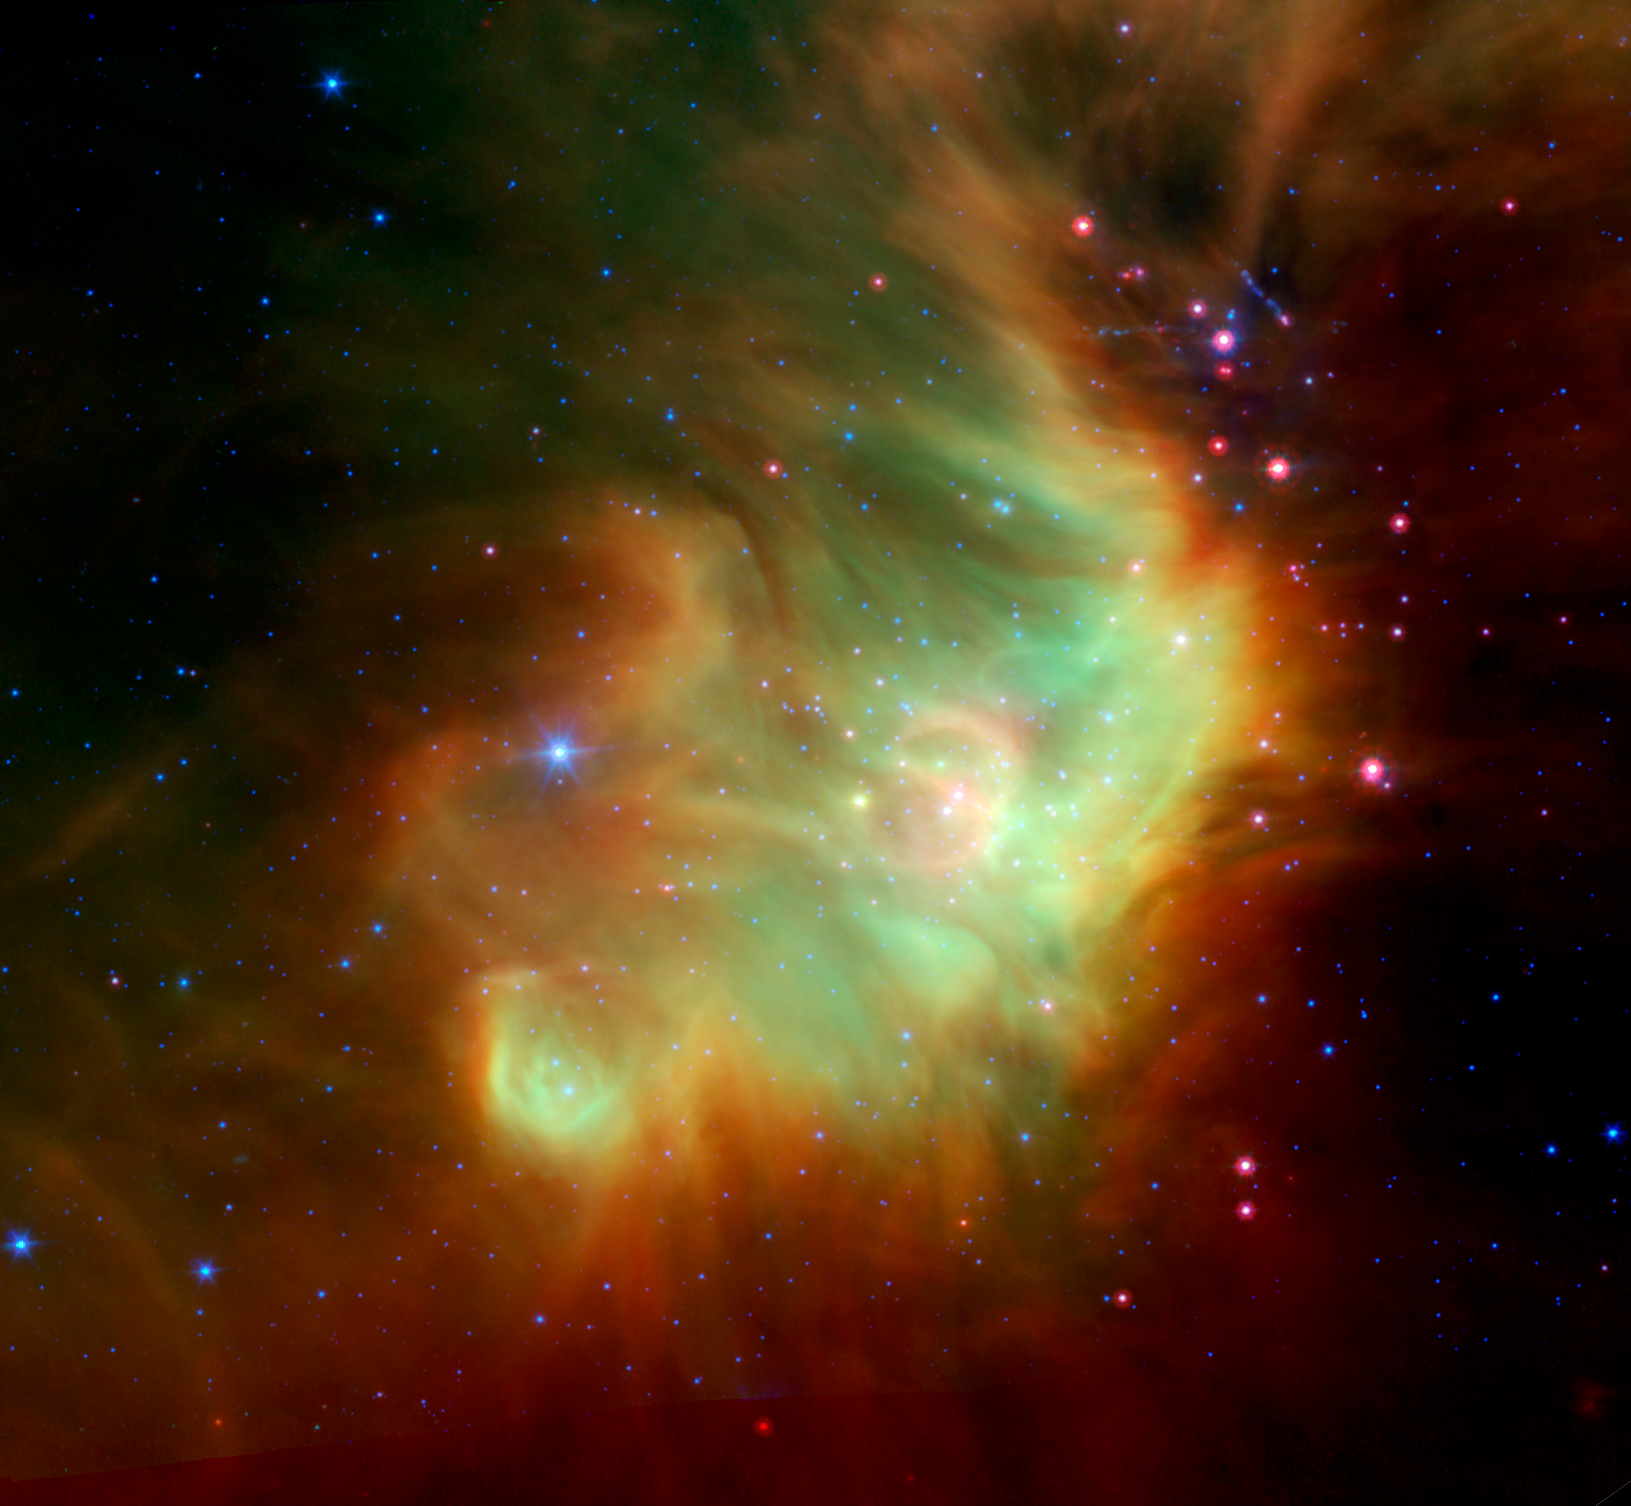

Perseus' Stellar Neighbors

Baby stars are forming near the eastern rim of the cosmic cloud Perseus, in this infrared image from NASA's Spitzer Space Telescope.

The baby stars are approximately three million years old and are shown as reddish-pink dots to the right of the image. The pinkish color indicates that these infant stars are still shrouded by the cosmic dust and gas that collapsed to form them. These stars are part of the IC348 star cluster, which consists of over 300 known member stars.

The Perseus Nebula can be seen as the large green cloud at the center of the image. Wisps of green are organic molecules called Polycyclic Aromatic Hydrocarbons (PAHs) that have been illuminated by the nearby star formation. Meanwhile, wisps of orange-red are dust particles warmed by the newly forming stars. The Perseus Nebula is located about 1,043 light-years away in the Perseus constellation.

The image is a three channel false color composite, where emission at 4.5 microns is blue, emission at 8.0 microns is green, and 24-micron emission is red.

Credit: NASA/JPL-Caltech/L. Cieza (University of Texas at Austin)